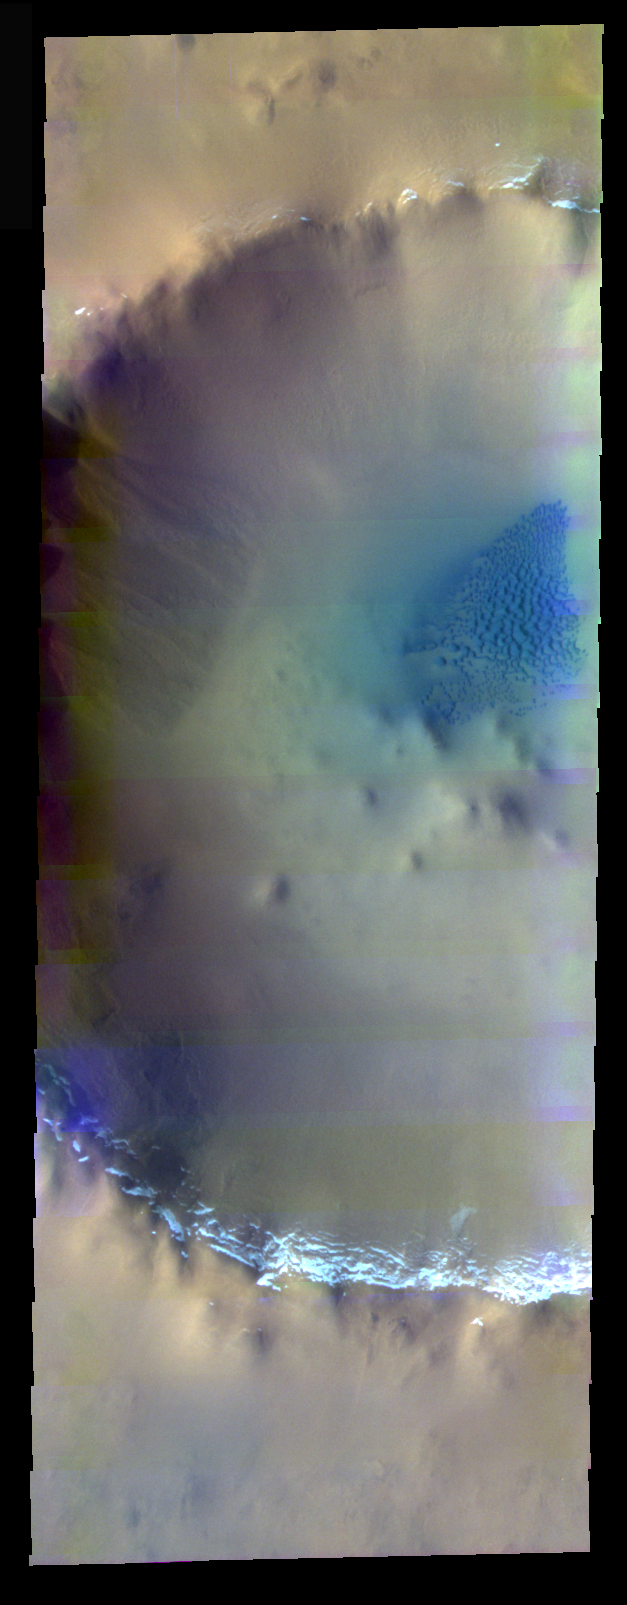

A Frosty Rim In False Color

The theme for the weeks of 1/17 and 1/24 is the north polar region of Mars as seen in false color THEMIS images. Ice/frost will typically appear as bright blue in color; dust mantled ice will appear in tones of red/orange.

Our final image combines the features of the past two days, with a dust covered frosty crater rim and the bluer sand dunes of the north polar region.

Image information: VIS instrument. Latitude 70.1, Longitude 351.8 East (8.2 West). 40 meter/pixel resolution.

Note: this THEMIS visual image has not been radiometrically nor geometrically calibrated for this preliminary release. An empirical correction has been performed to remove instrumental effects. A linear shift has been applied in the cross-track and down-track direction to approximate spacecraft and planetary motion. Fully calibrated and geometrically projected images will be released through the Planetary Data System in accordance with Project policies at a later time.

NASA’s Jet Propulsion Laboratory manages the 2001 Mars Odyssey mission for NASA’s Office of Space Science, Washington, D.C. The Thermal Emission Imaging System (THEMIS) was developed by Arizona State University, Tempe, in collaboration with Raytheon Santa Barbara Remote Sensing. The THEMIS investigation is led by Dr. Philip Christensen at Arizona State University. Lockheed Martin Astronautics, Denver, is the prime contractor for the Odyssey project, and developed and built the orbiter. Mission operations are conducted jointly from Lockheed Martin and from JPL, a division of the California Institute of Technology in Pasadena.

Credit: NASA/JPL/Arizona State University